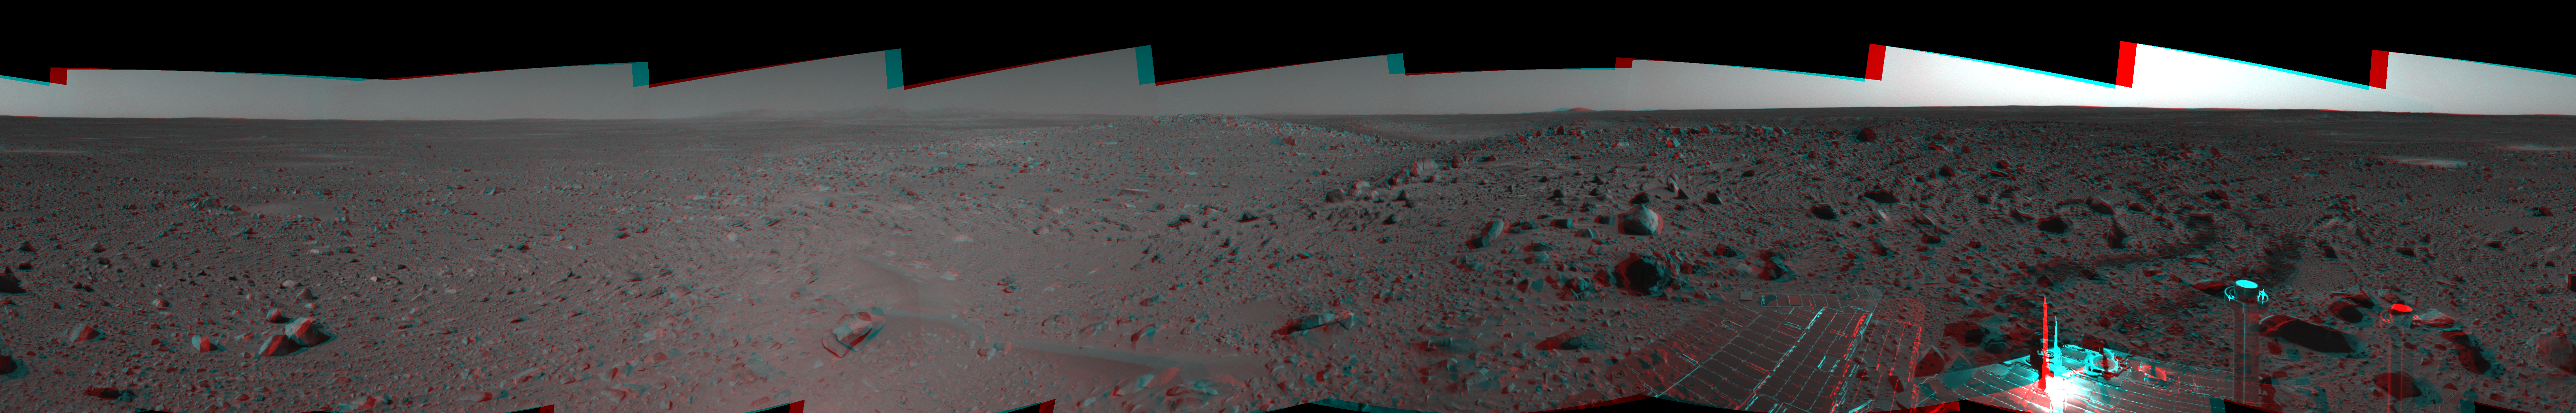

Spirit’s View on Sol 107 in 3-D

This three-dimensional, cylindrical-perspective projection was assembled from images taken by the navigation camera on the Mars Exploration Rover Spirit on sol 107 (April 21, 2004) at a region dubbed “site 32.” Spirit is sitting east of “Missoula Crater,” no longer in the crater’s ejecta field, but on outer plains. Since landing, Spirit has traveled almost exclusively over ejecta fields. This new landscape looks different with fewer angular rocks and more rounded, vesicle-filled rocks. Spirit will continue another 1,900 meters (1.18 miles) along this terrain before reaching the western base of the “Columbia Hills.”

See PIA05810 for left eye view and PIA05811 for right eye view of this 3-D cylindrical-perspective projection.

Credit: NASA/JPL